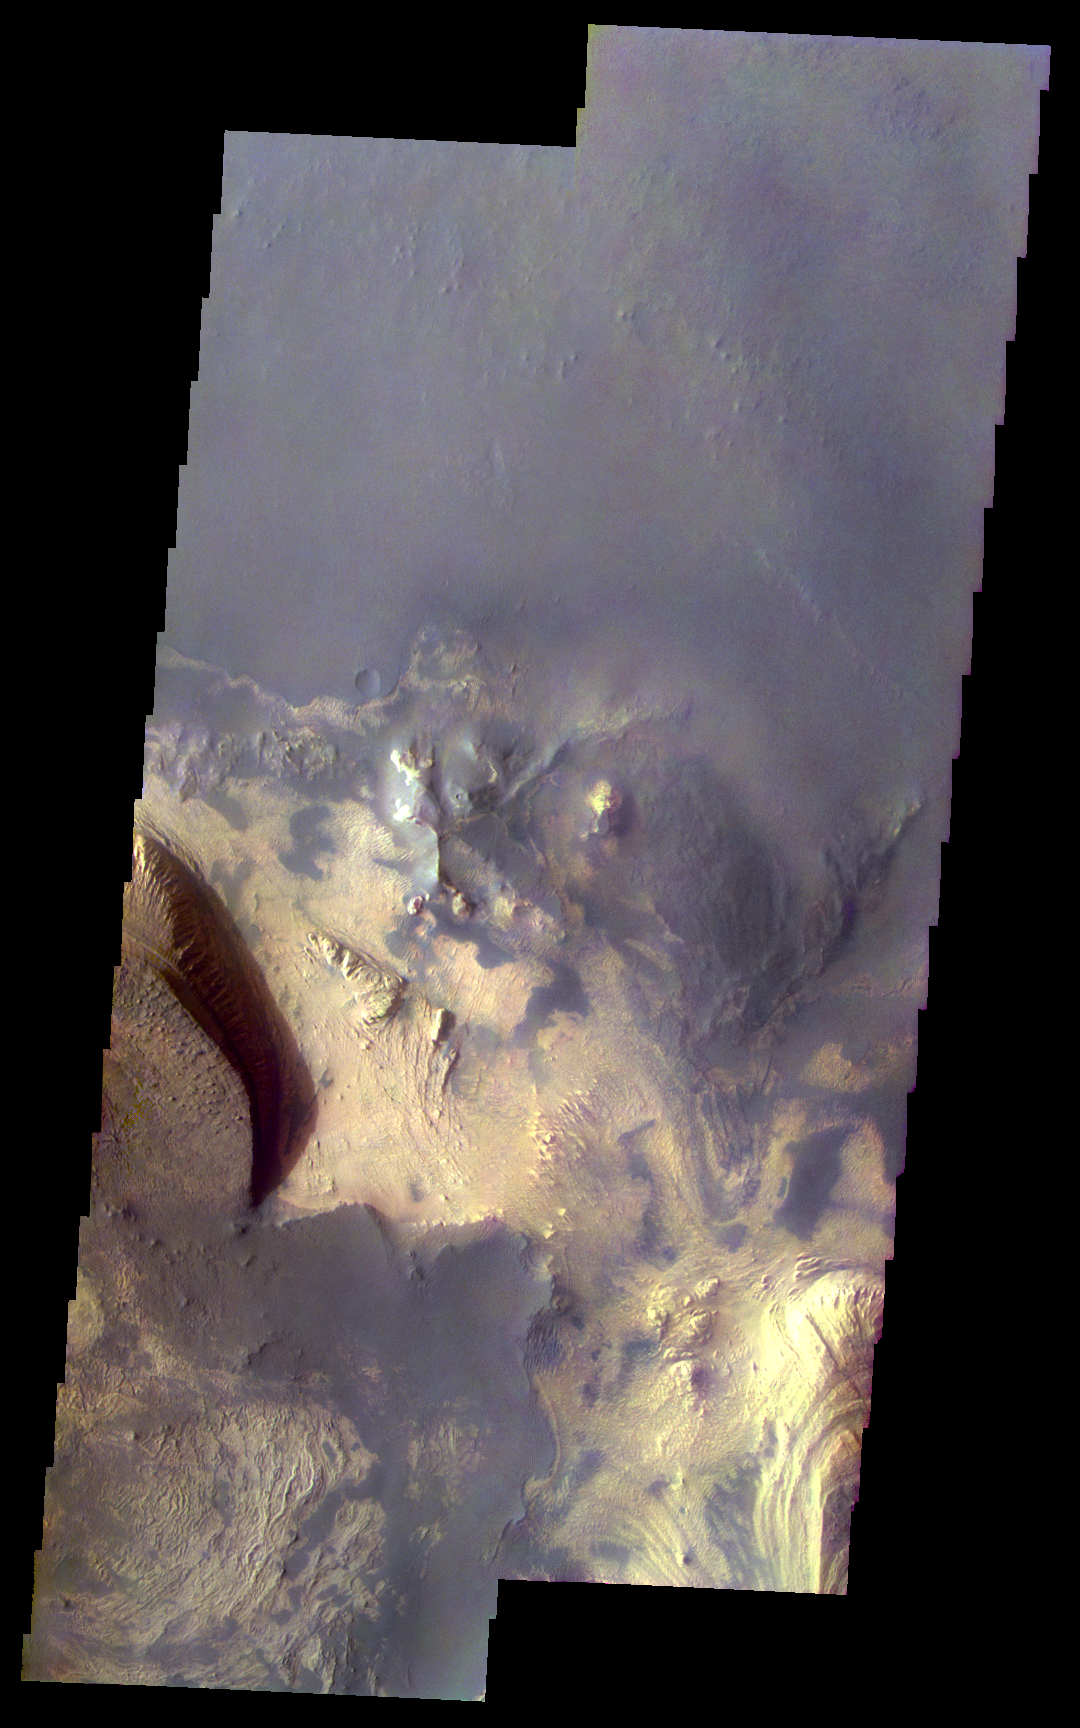

Martian Color #5

This two-image mosaic shows part of the floor of Melas Chasma.

This color treatment is the result of a collaboration between THEMIS team members at Cornell University and space artist Don Davis, who is an expert on true-color renderings of planetary and astronomical objects. Davis began with calibrated and co-registered THEMIS VIS multi-band radiance files produced by the Cornell group. Using as a guide true-color imaging from spacecraft and his own personal experience at Mt. Wilson and other observatories, he performed a manual color balance to display the spectral capabilities of the THEMIS imager within the context of other Mars observations. He also did some manual smoothing along with other image processing to minimize the effects of residual scattered light in the images.

Image information: VIS instrument. Latitude -9.9N, Longitude 286.2E. 35 meter/pixel resolution.

Please see the THEMIS Data Citation Note for details on crediting THEMIS images.

Note: this THEMIS visual image has not been radiometrically nor geometrically calibrated for this preliminary release. An empirical correction has been performed to remove instrumental effects. A linear shift has been applied in the cross-track and down-track direction to approximate spacecraft and planetary motion. Fully calibrated and geometrically projected images will be released through the Planetary Data System in accordance with Project policies at a later time.

NASA’s Jet Propulsion Laboratory manages the 2001 Mars Odyssey mission for NASA’s Office of Space Science, Washington, D.C. The Thermal Emission Imaging System (THEMIS) was developed by Arizona State University, Tempe, in collaboration with Raytheon Santa Barbara Remote Sensing. The THEMIS investigation is led by Dr. Philip Christensen at Arizona State University. Lockheed Martin Astronautics, Denver, is the prime contractor for the Odyssey project, and developed and built the orbiter. Mission operations are conducted jointly from Lockheed Martin and from JPL, a division of the California Institute of Technology in Pasadena.

Credit: NASA/JPL/ASU